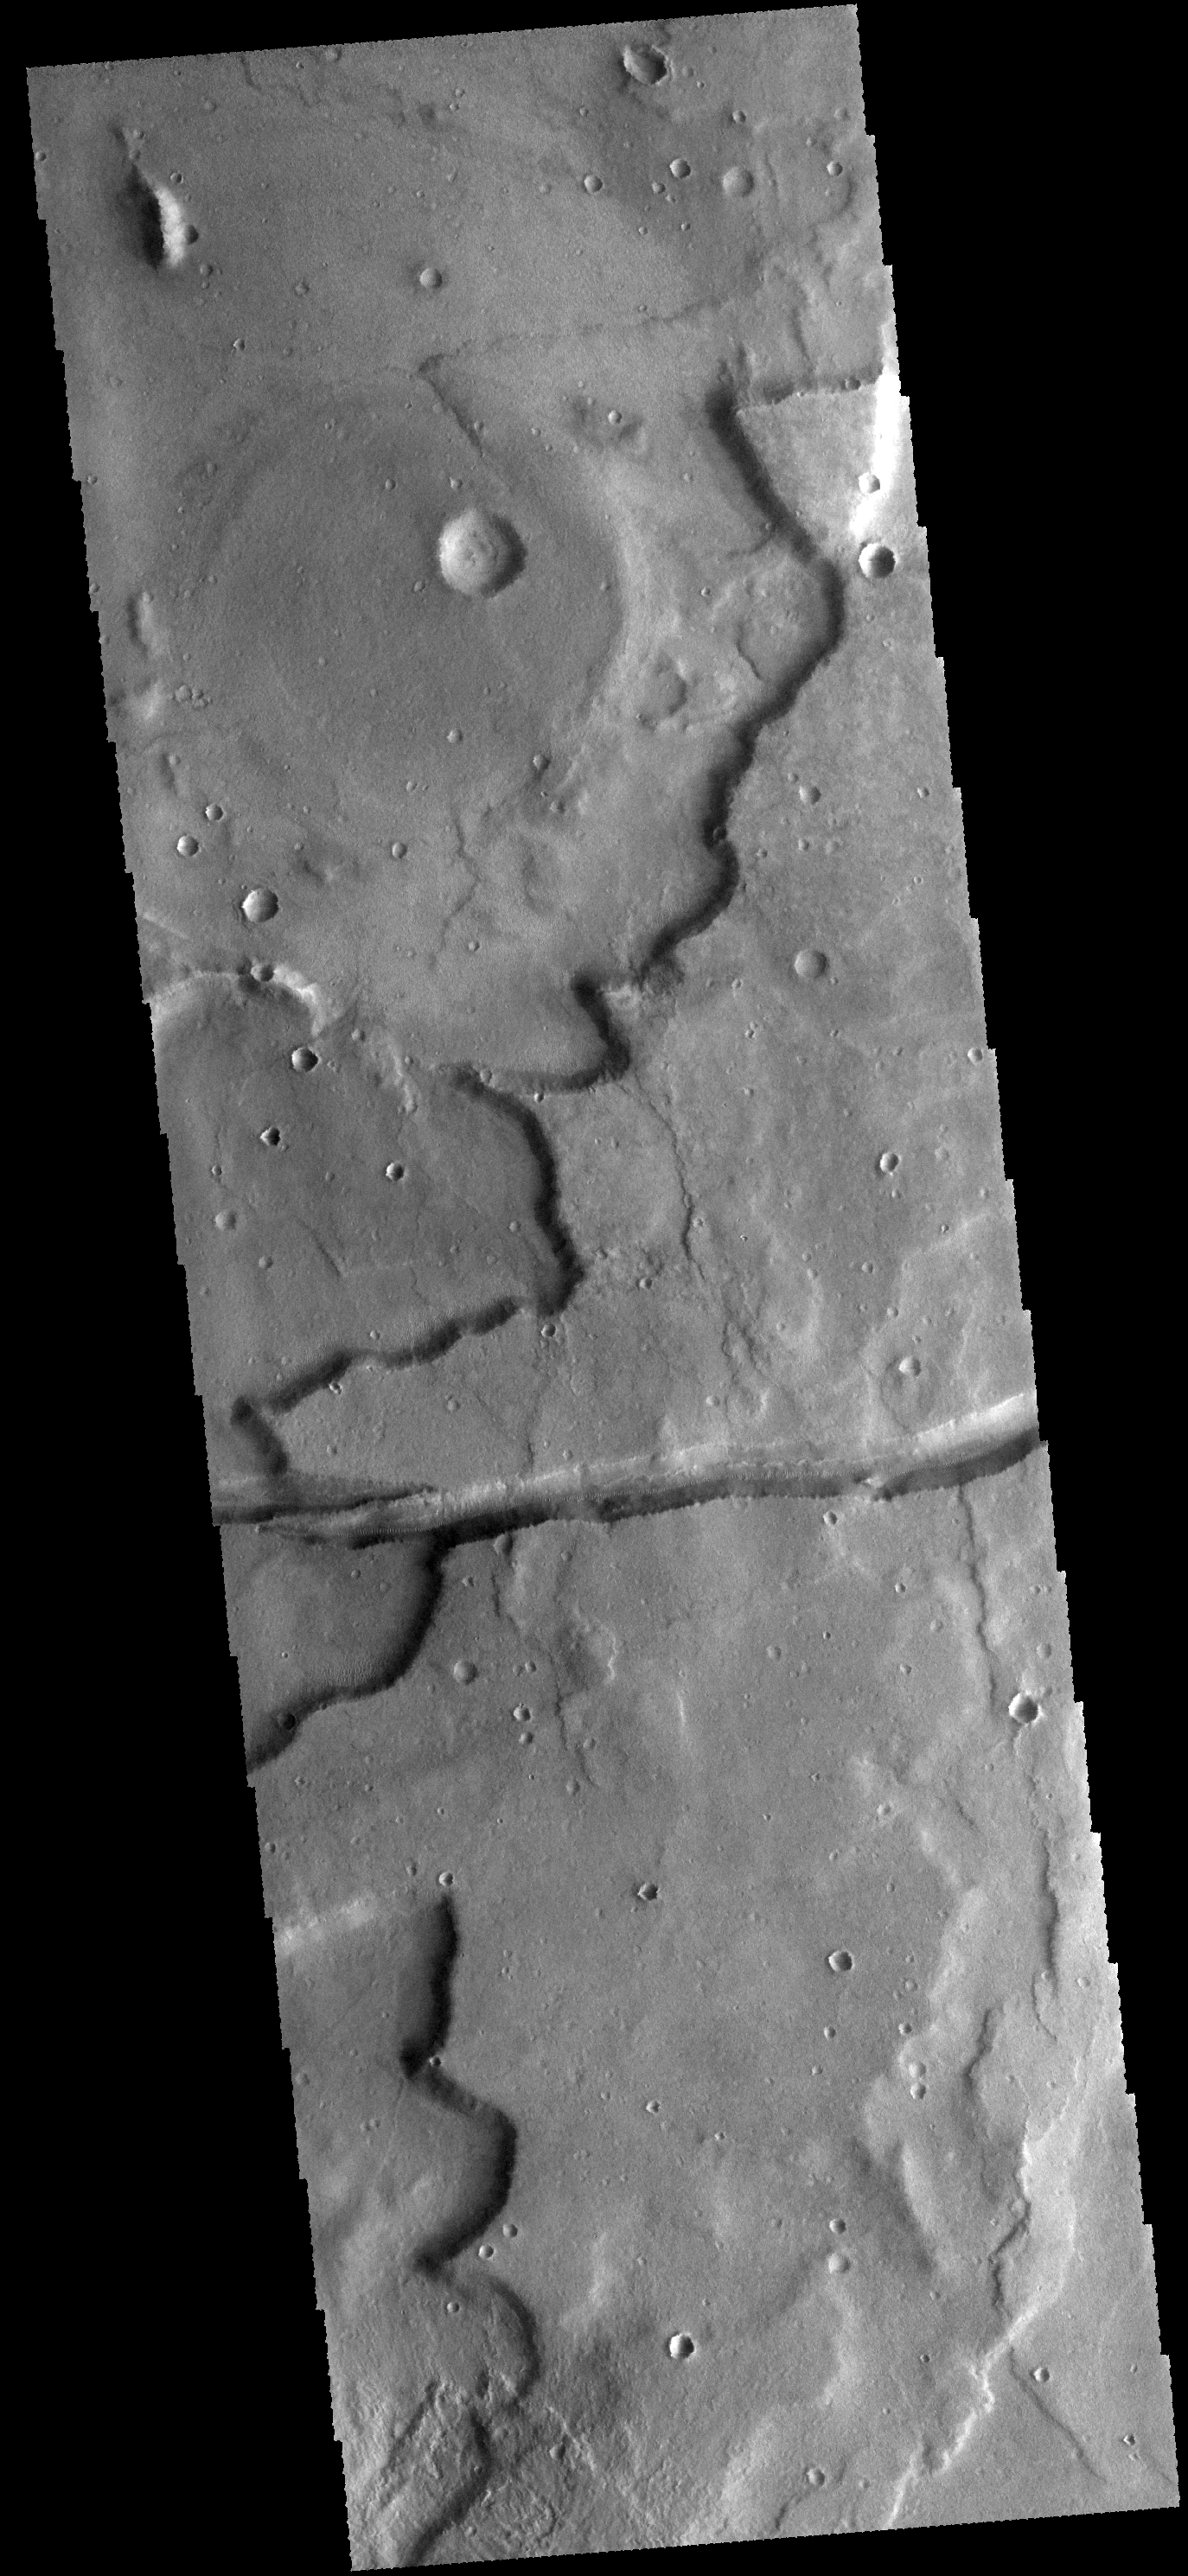

Sirenum Fossae

The linear depression in this VIS image is a graben. The graben in this area of Mars are called Sirenum Fossae.

Credit: NASA/JPL-Caltech/ASU